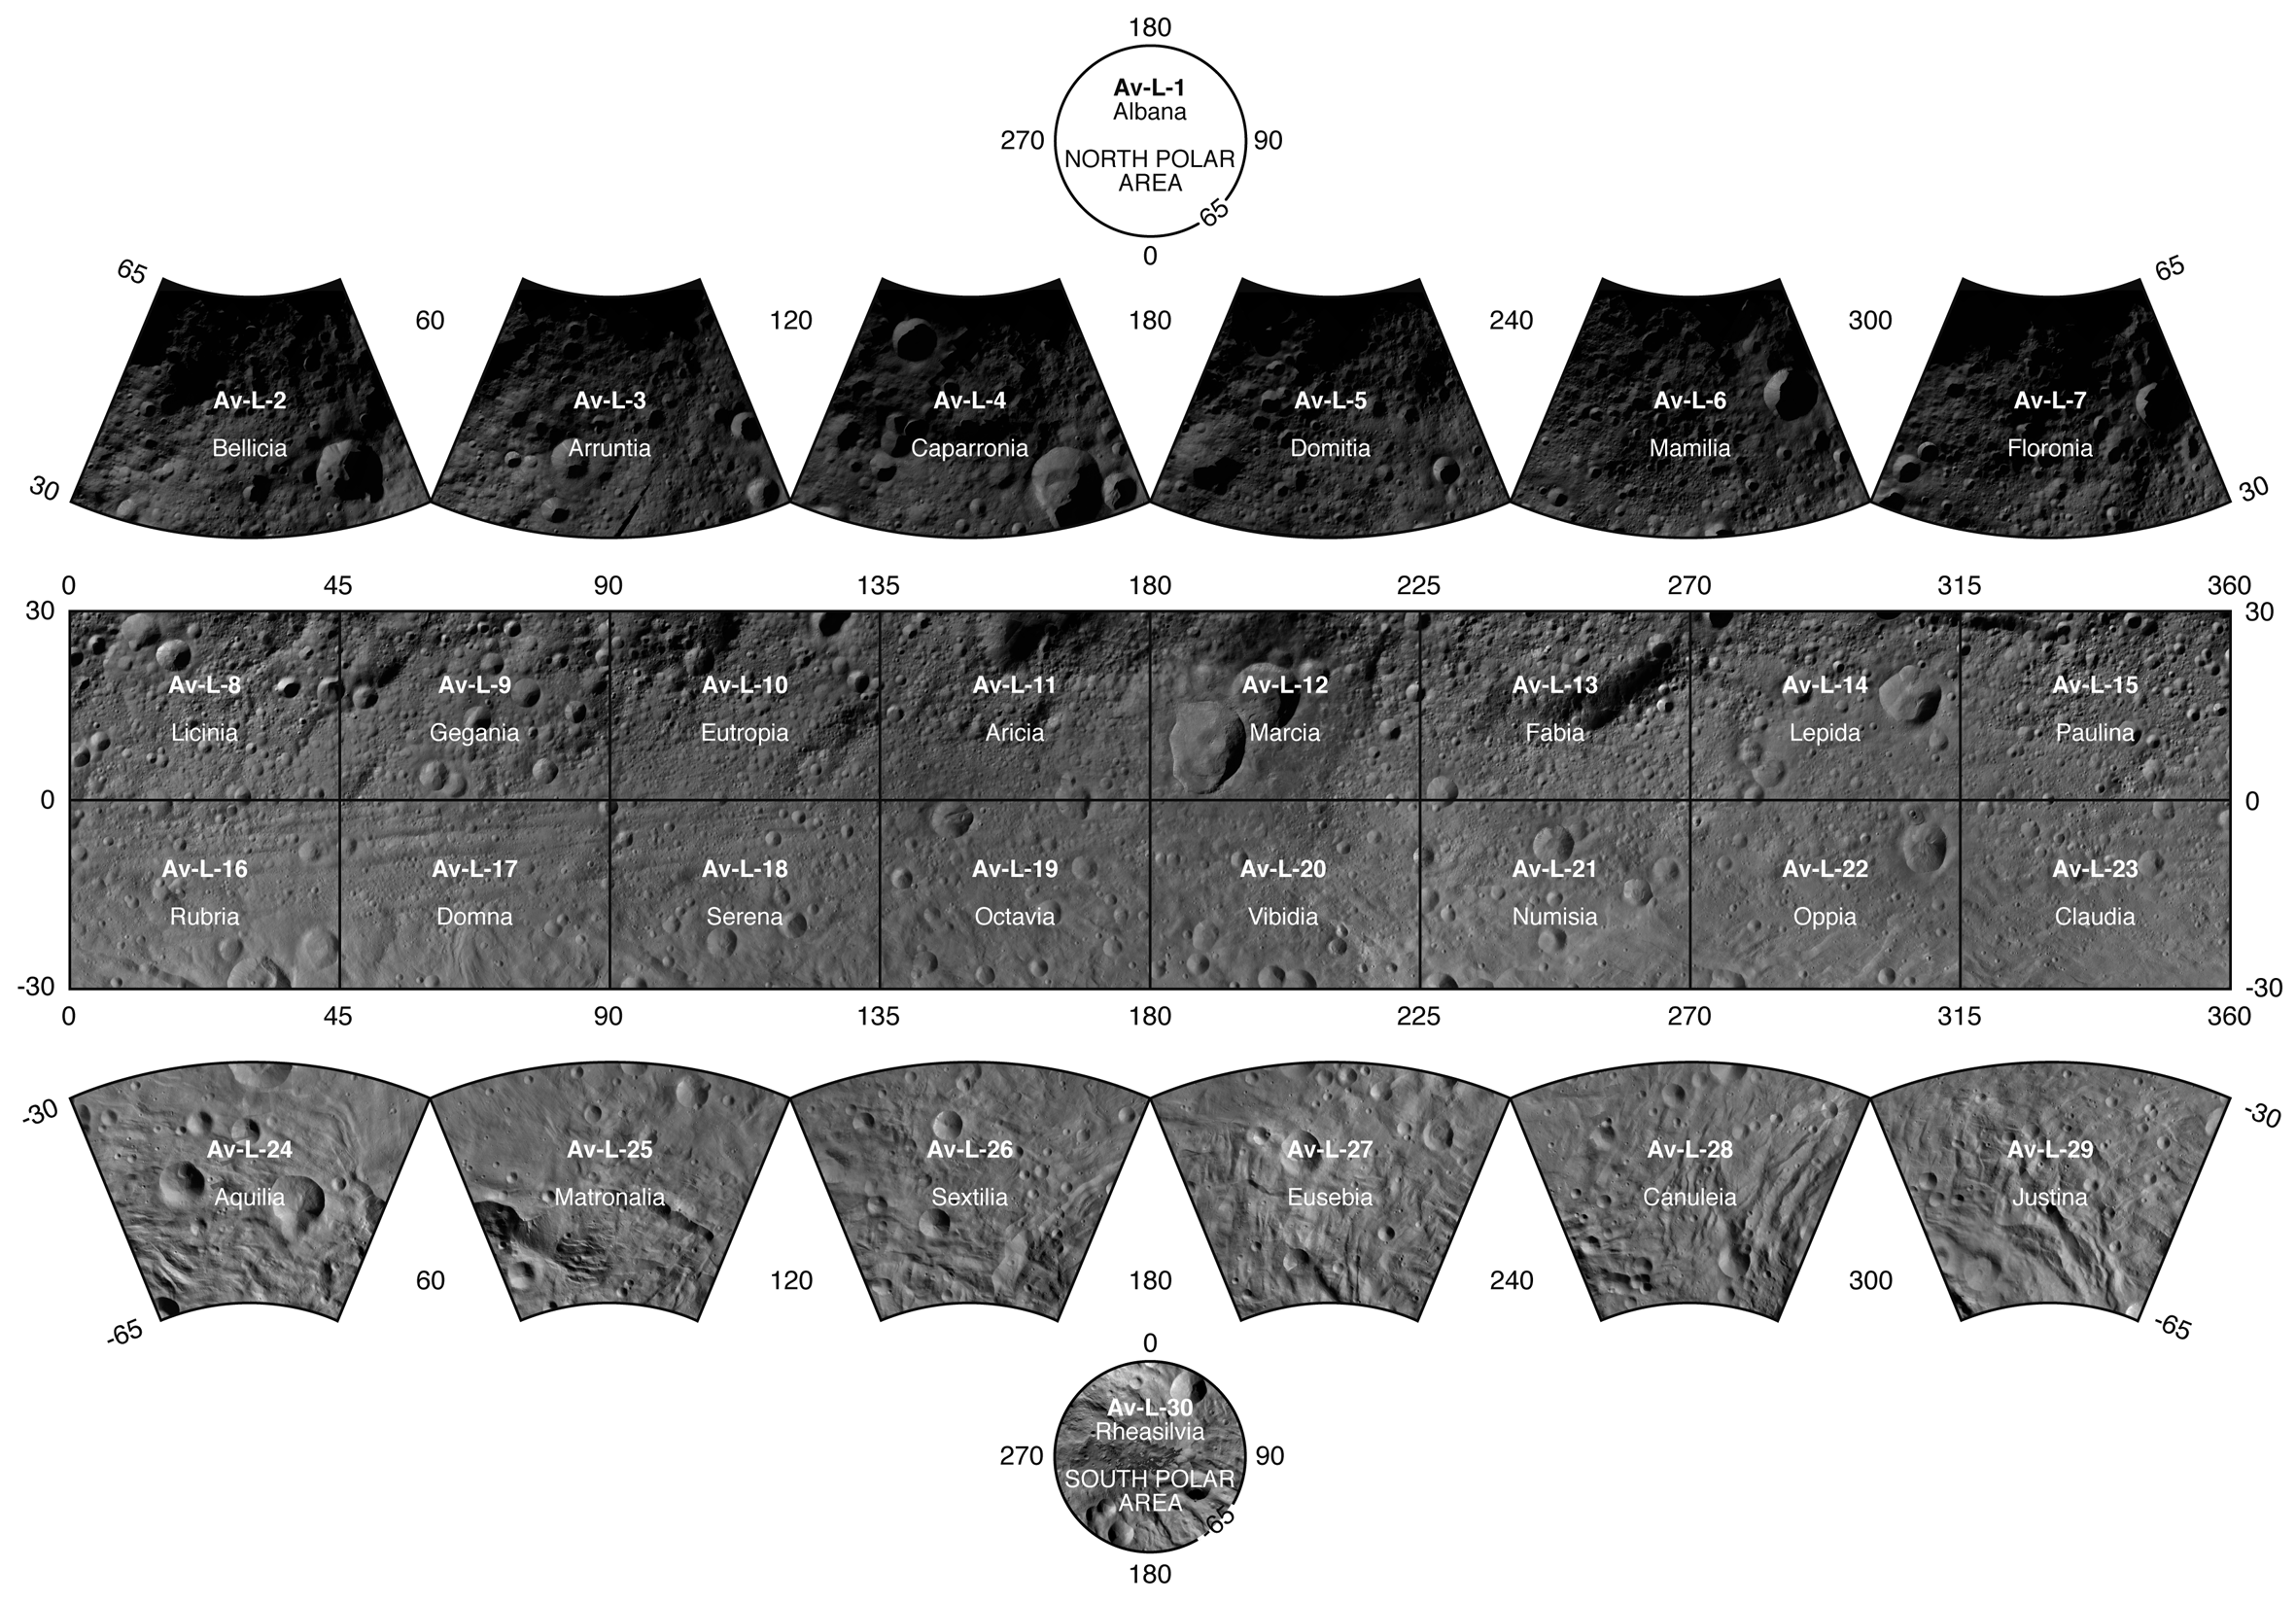

Touring the Giant Asteroid Vesta

This atlas of the giant asteroid Vesta was created from images taken as NASA’s Dawn mission flew around the object, also known as a protoplanet. The set of maps was created from mosaics of 10,000 images from Dawn¹s framing camera instrument, taken at a low altitude of about 130 miles (210 kilometers).

The maps are mostly at a scale about that of regional road touring maps, where every inch of map is equivalent to a little more than 3 miles of asteroid (one centimeter equals 2 kilometers).

Vesta Map

Bellecia AV-L-02

Arruntia AV-L-03

Caparronia AV-L-04

Domitia AV-L-05

Mamilia AV-L-06

Floronia AV-L-07

Licinia AV-L-08

Gegania AV-L-09

Eutropia AV-L-10

Aricia AV-L-11

Marcia AV-L-12

Fabia AV-L-13

Lepida AV-L-14

Paulina AV-L-15

Rubria AV-L-16

Domna AV-L-17

Serena AV-L-18

Octavia AV-L-19

Vibidia AV-L-20

Numisia AV-L-21

Oppia AV-L-22

Claudia AV-L-23

Aquilia AV-L-24

Matronalia AV-L-25

Sextilia AV-L-26

Eusebia AV-L-27

Canuleia AV-L-28

Justina AV-L-29

Rheasilvia AV-L-30

The Dawn mission to Vesta and Ceres is managed by NASA’s Jet Propulsion Laboratory, a division of the California Institute of Technology in Pasadena, for NASA’s Science Mission Directorate, Washington. The University of California, Los Angeles, is responsible for overall Dawn mission science. The Dawn framing cameras were developed and built under the leadership of the Max Planck Institute for Solar System Research, Katlenburg-Lindau, Germany, with significant contributions by DLR German Aerospace Center, Institute of Planetary Research, Berlin, and in coordination with the Institute of Computer and Communication Network Engineering, Braunschweig. The framing camera project is funded by the Max Planck Society, DLR and NASA.

Credit: NASA/JPL-Caltech/UCLA/MPS/DLR/IDA